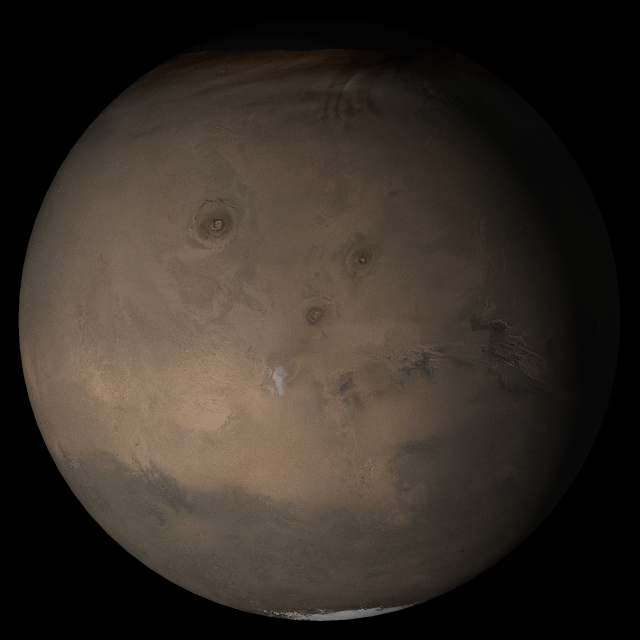

Mars at Ls 249°: Tharsis

5 July 2005
This picture is a composite of Mars Global Surveyor (MGS) Mars Orbiter Camera (MOC) daily global images acquired at Ls 249° during a previous Mars year. This month, Mars looks similar, as Ls 249° occurs in mid-July 2005. The picture shows the Tharsis face of Mars. Over the course of the month, additional faces of Mars as it appears at this time of year are being posted for MOC Picture of the Day. Ls, solar longitude, is a measure of the time of year on Mars. Mars travels 360° around the Sun in 1 Mars year. The year begins at Ls 0°, the start of northern spring and southern autumn.

Season: Northern Autumn/Southern Spring

Credit: NASA/JPL/Malin Space Science Systems